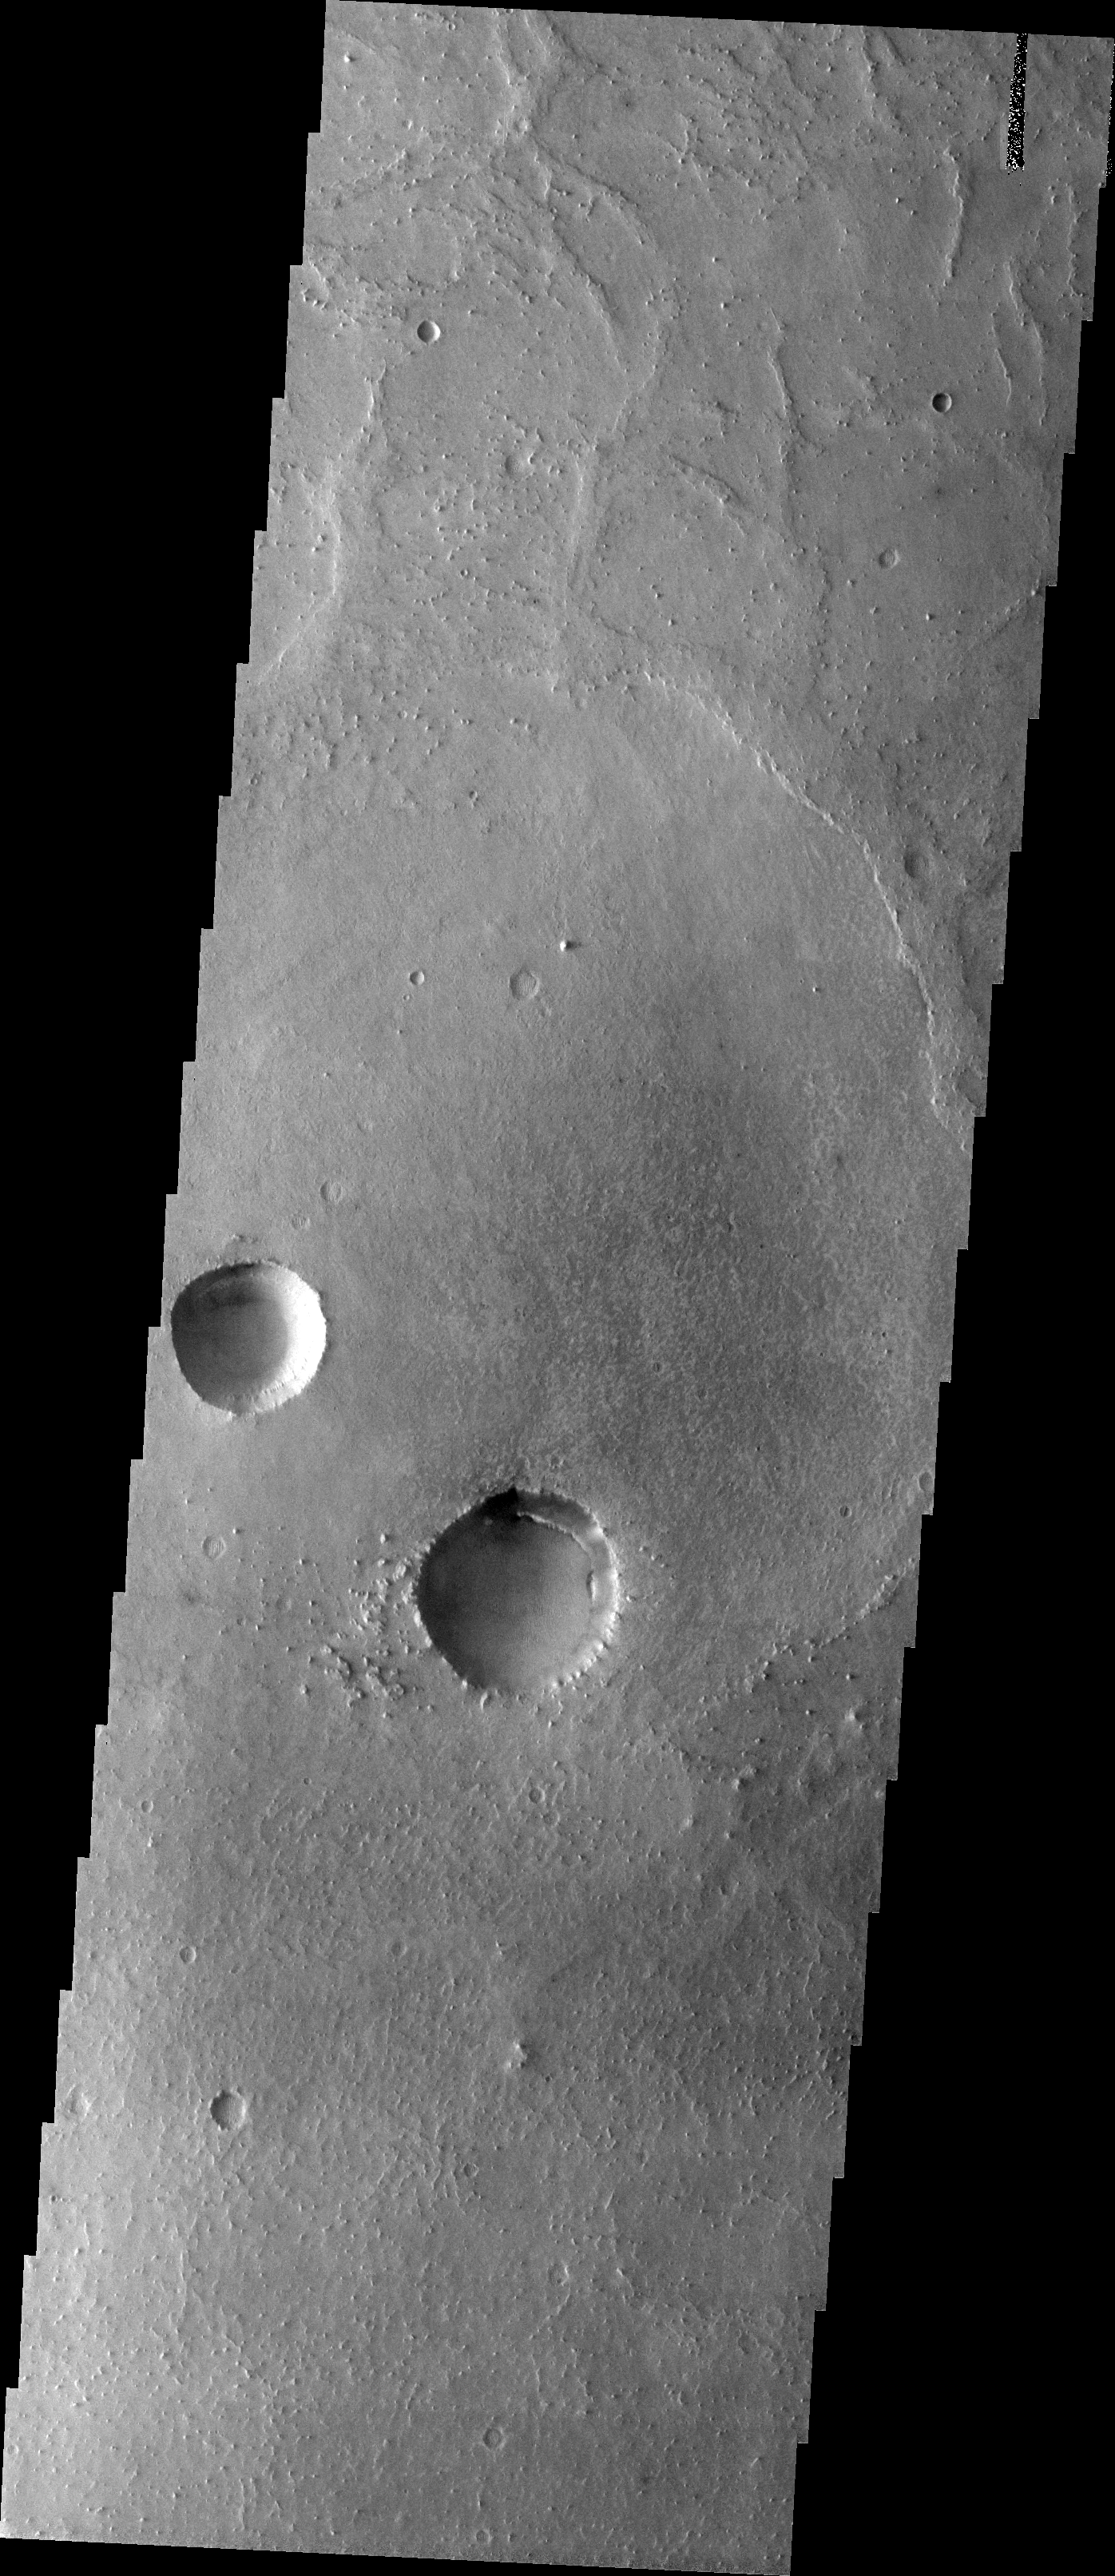

The Martian, Part 3: Meridiani Planum

All this week, the THEMIS Image of the Day is following on the real Mars the path taken by fictional astronaut Mark Watney, stranded on the Red Planet in the book and movie, The Martian.

Today’s image shows a part of the flat terrain of northern Meridiani Planum. This area lies about 300 kilometers (190 miles) north of where Mars rover Opportunity is currently exploring the rim rocks of Endeavour Crater. Meridiani is a large expanse of sedimentary rock, mostly flat-lying basalt sandstone with hematite nodules (“blueberries”) embedded in it. Farther south from this scene, Opportunity has examined several craters like these that expose deeper rock layers. They show that the Meridiani sandstone is made of dune sands that were soaked in sulfur-rich water.

Flat terrain may make for dull scenery, but the driving is easy. This area is where astronaut Mark Watney turns his vehicle east toward Schiaparelli Crater. Before arriving here, he was driving south to get out from under a dust storm that threatened to shut off power to the vehicle’s solar cells. At this point he has journeyed about 2,300 kilometers (1,400 miles) from Acidalia.

Credit: NASA/JPL-Caltech/ASU